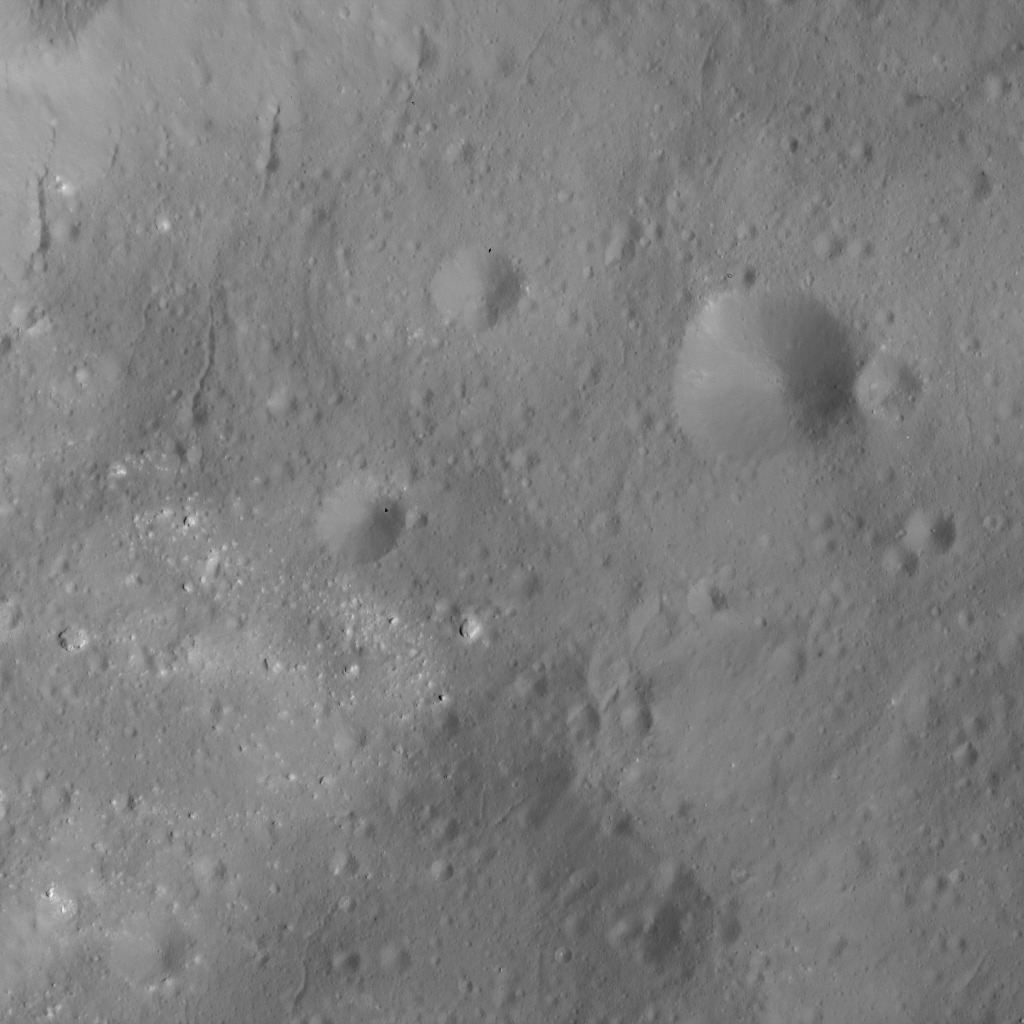

Subtle Features on Ceres

This image was obtained by NASA’s Dawn spacecraft on June 9, 2018 from an altitude of about 33 miles (53 kilometers).

The center of this picture is located at about 14.3 degrees north latitude and 245.3 degrees east longitude.

Dawn’s mission is managed by JPL for NASA’s Science Mission Directorate in Washington. Dawn is a project of the directorates Discovery Program, managed by NASA’s Marshall Space Flight Center in Huntsville, Alabama. JPL is responsible for overall Dawn mission science. Orbital ATK Inc., in Dulles, Virginia, designed and built the spacecraft. The German Aerospace Center, Max Planck Institute for Solar System Research, Italian Space Agency and Italian National Astrophysical Institute are international partners on the mission team.

Credit: NASA/JPL-Caltech/UCLA/MPS/DLR/IDA